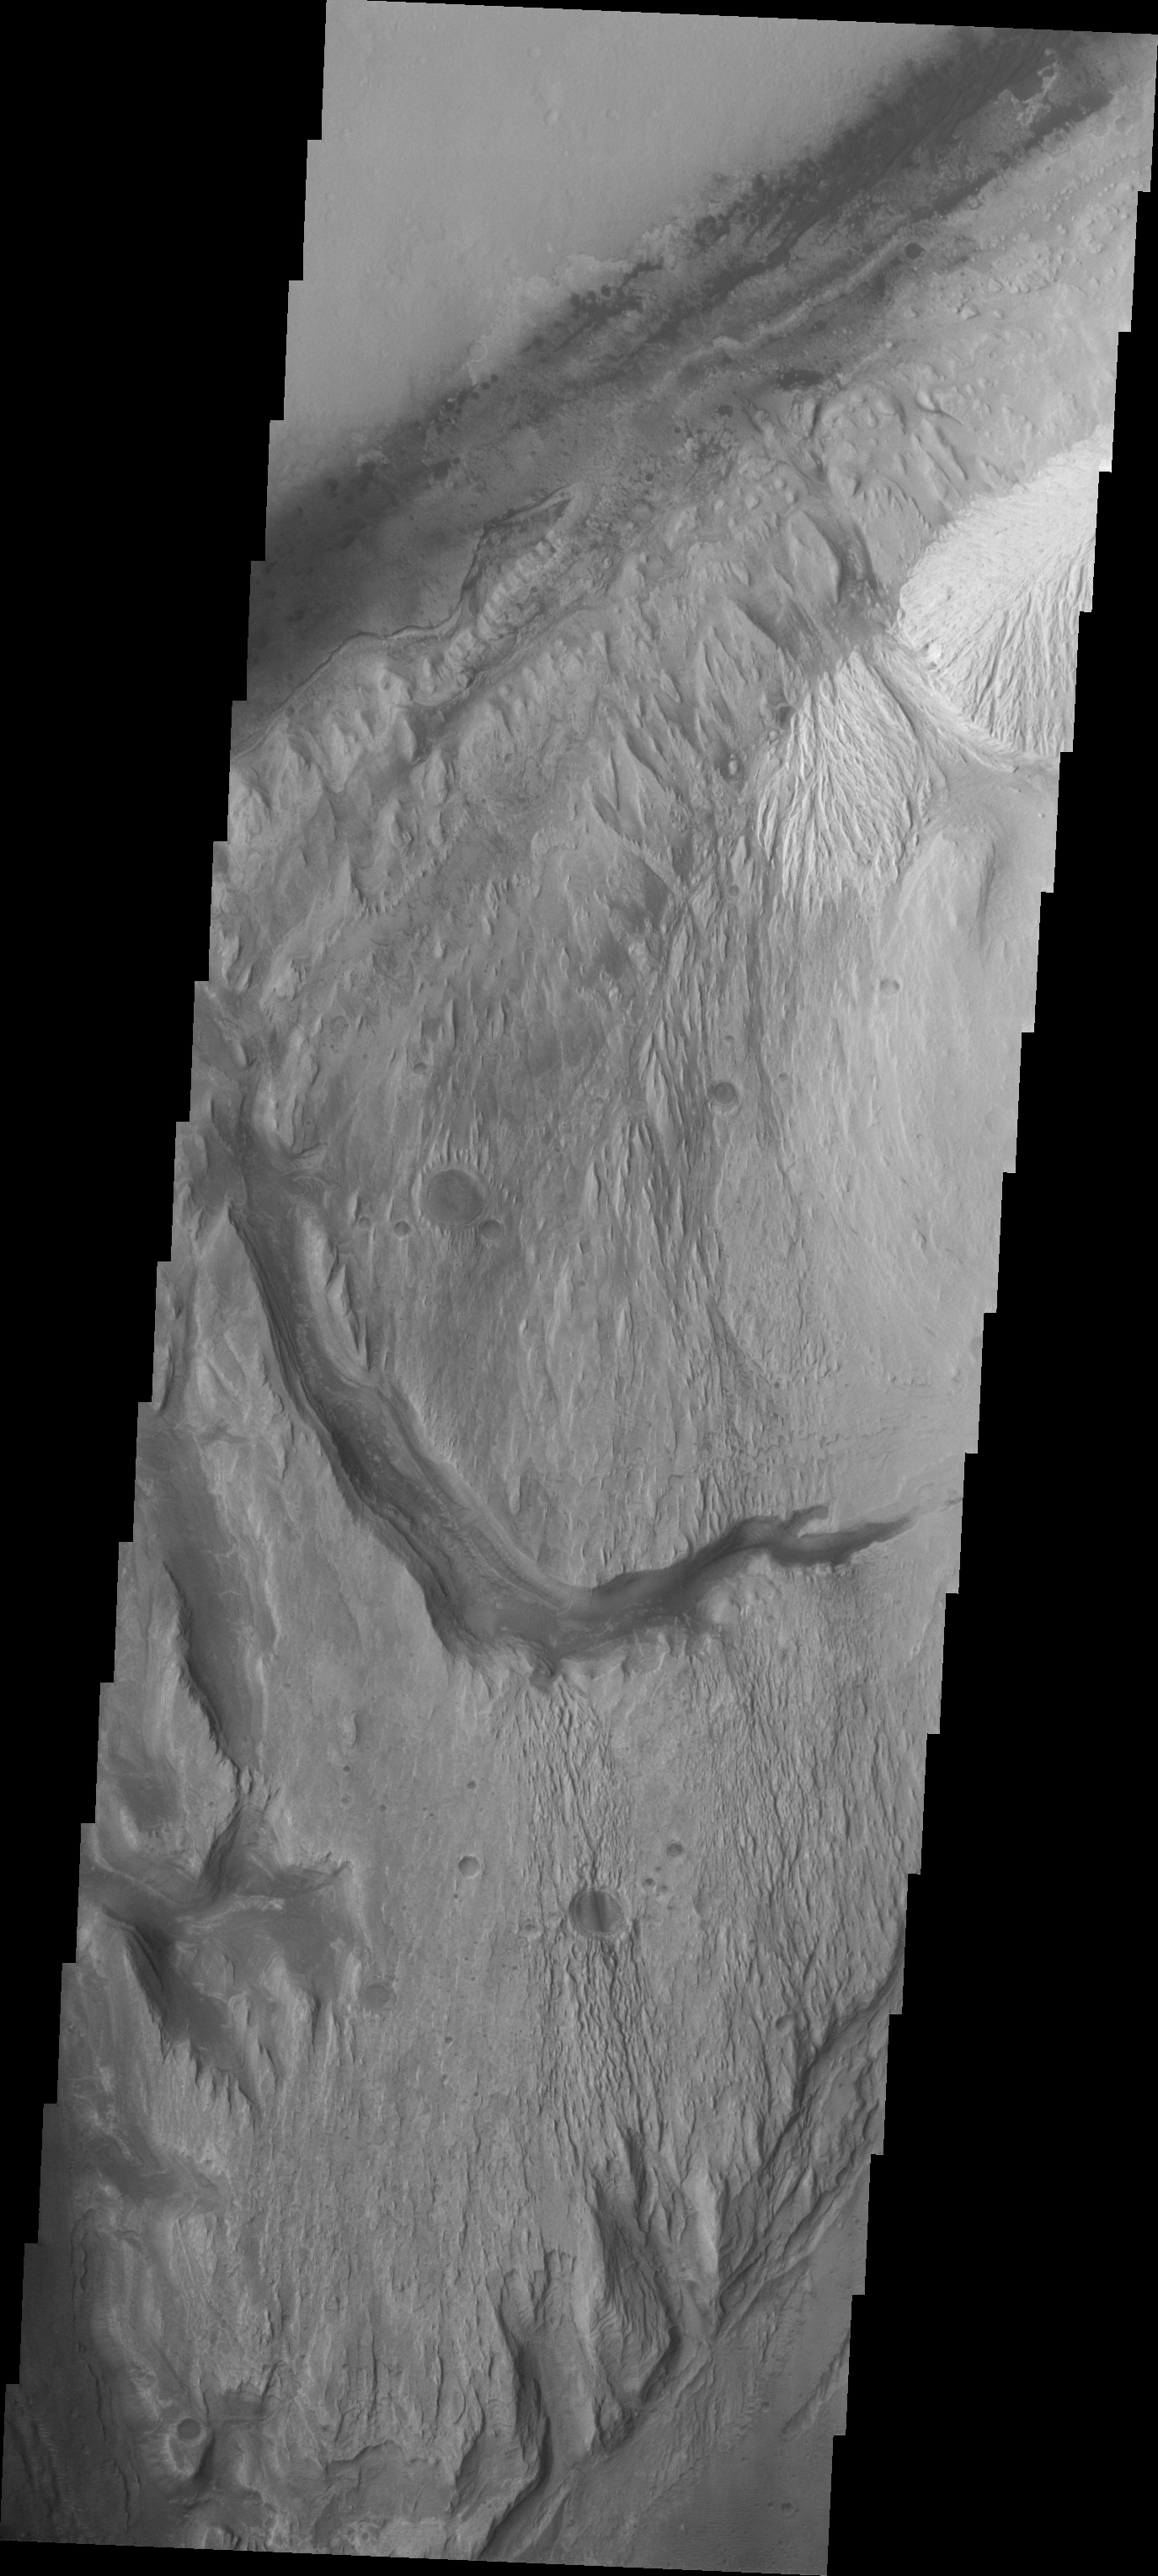

Images of Gale #17

During the month of April Mars will be in conjunction relative to the Earth. This means the Sun is in the line-of-sight between Earth and Mars, and communication between the two planets is almost impossible. For conjunction, the rovers and orbiting spacecraft at Mars continue to operate, but do not send the data to Earth. This recorded data will be sent to Earth when Mars moves away from the sun and the line-of-sight between Earth and Mars is reestablished. During conjunction the THEMIS image of the day will be a visual tour of Gale Crater, the location of the newest rover Curiosity.

Today’s image continues to follow the channel seen in the past two images. The rover landing site is at the top margin of this image.

Credit: NASA/JPL-Caltech/ASU